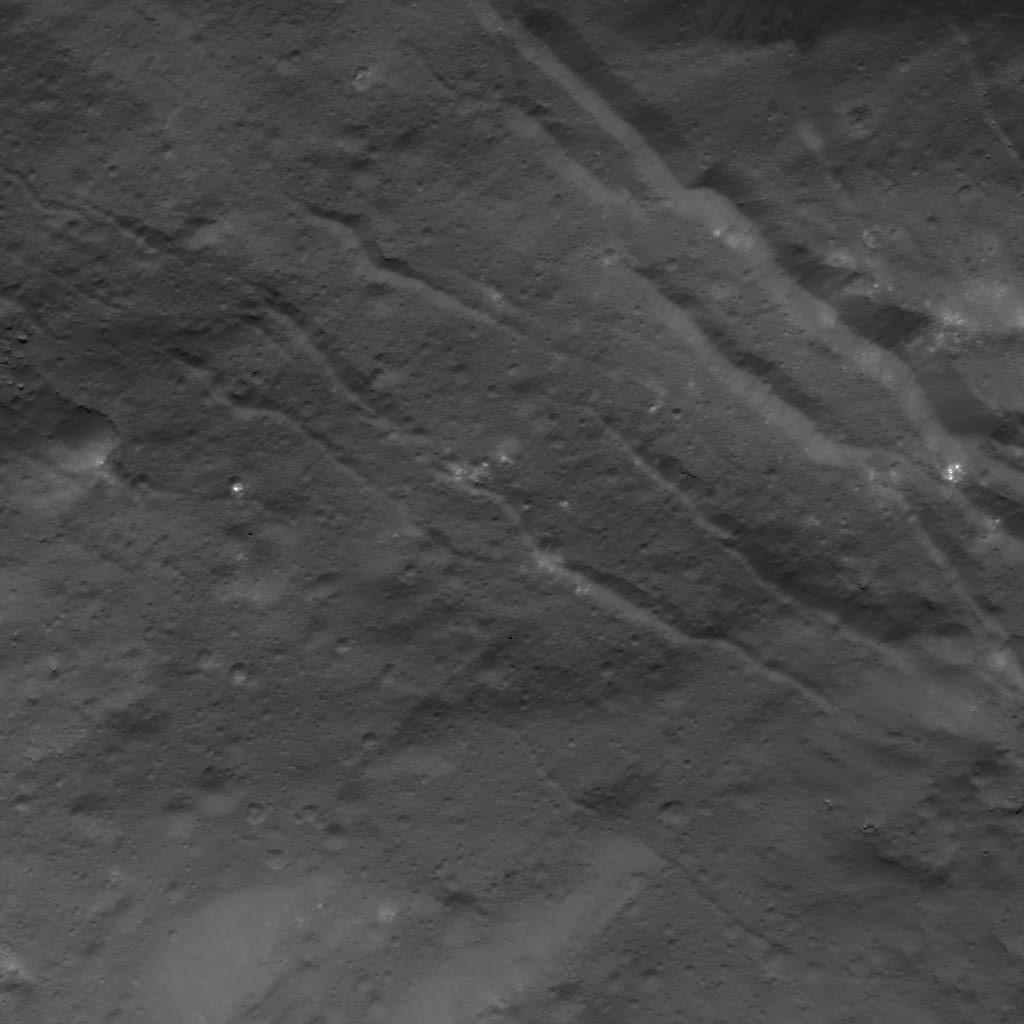

Fractures in Occator Crater

This image was obtained by NASA’s Dawn spacecraft on July 3, 2018 from an altitude of about 22 miles (35 kilometers).

The center of this picture is located at about 14.4 degrees north latitude and 241.4 degrees east longitude.

Dawn’s mission is managed by JPL for NASA’s Science Mission Directorate in Washington. Dawn is a project of the directorates Discovery Program, managed by NASA’s Marshall Space Flight Center in Huntsville, Alabama. JPL is responsible for overall Dawn mission science. Orbital ATK Inc., in Dulles, Virginia, designed and built the spacecraft. The German Aerospace Center, Max Planck Institute for Solar System Research, Italian Space Agency and Italian National Astrophysical Institute are international partners on the mission team.

Credit: NASA/JPL-Caltech/UCLA/MPS/DLR/IDA